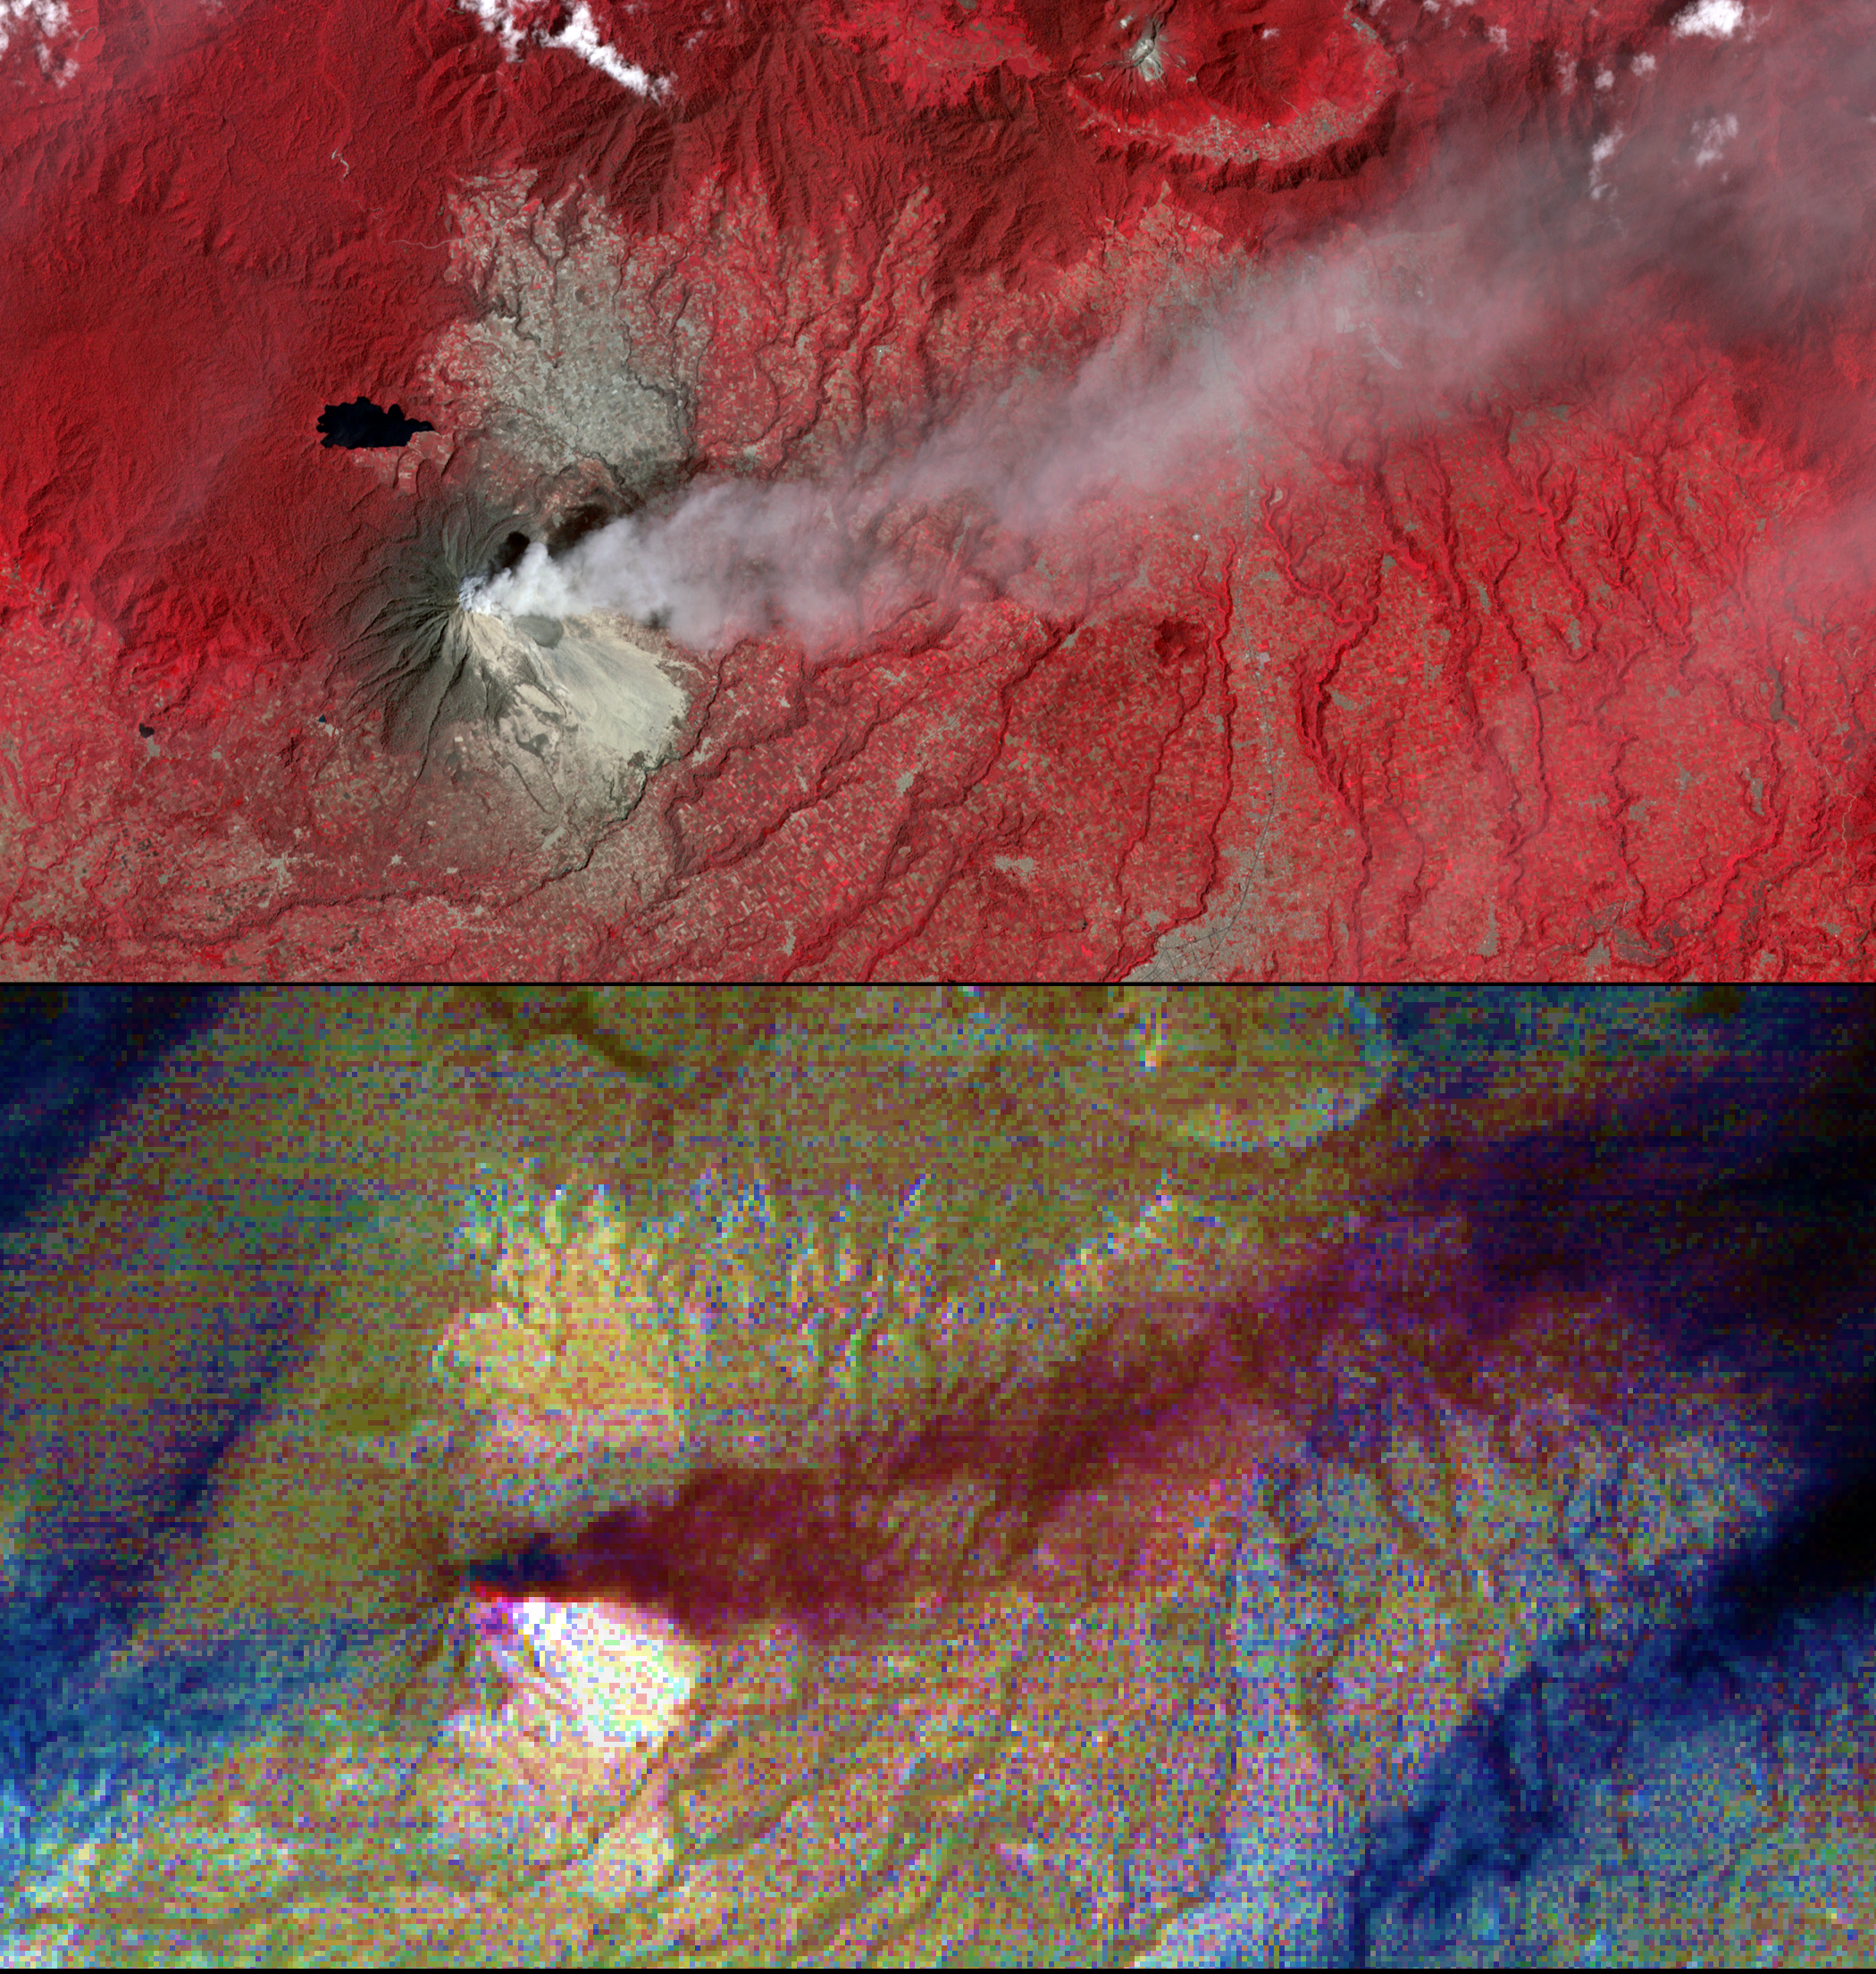

Angry Indonesian Volcano Imaged by NASA Spacecraft

Mount Sinabung is a stratovolcano located in Indonesia. In late 2013, a lava dome formed on the summit. In early January 2014, the volcano erupted, and it erupted again in early February. Tall ash columns deposited material over a wide area; pyroclastic flows rumbled down the volcano’s slopes,engulfing villages and resulting in fatalities.

On Feb. 10, 2014, the Advanced Spaceborne Thermal Emission and Reflection Radiometer (ASTER) instrument on NASA’s Terra spacecraft captured an image of Sinabung: the top image depicts vegetation in red; an ash plume is light gray streaming eastward from the summit; light-colored areas on the southeast flank are pyroclastic and ash deposits. The bottom image is a composite of ASTER thermal infrared bands: the plume is in purple, indicating that its composition is mostly ash; the white triangular area is hotter than the surrounding materials; blue streaks are water clouds. The images cover an area of 10.3 by 19.6 miles (16.5 by 31.5 kilometers), and are centered at 3.2 degrees north, 98.4 degrees east.

With its 14 spectral bands from the visible to the thermal infrared wavelength region and its high spatial resolution of 15 to 90 meters (about 50 to 300 feet), ASTER images Earth to map and monitor the changing surface of our planet. ASTER is one of five Earth-observing instruments launched Dec. 18, 1999, on Terra. The instrument was built by Japan’s Ministry of Economy, Trade and Industry. A joint U.S./Japan science team is responsible for validation and calibration of the instrument and data products.

The broad spectral coverage and high spectral resolution of ASTER provides scientists in numerous disciplines with critical information for surface mapping and monitoring of dynamic conditions and temporal change. Example applications are: monitoring glacial advances and retreats; monitoring potentially active volcanoes; identifying crop stress; determining cloud morphology and physical properties; wetlands evaluation; thermal pollution monitoring; coral reef degradation; surface temperature mapping of soils and geology; and measuring surface heat balance.

The U.S. science team is located at NASA’s Jet Propulsion Laboratory, Pasadena, Calif. The Terra mission is part of NASA’s Science Mission Directorate, Washington, D.C.

Credit: NASA/GSFC/METI/ERSDAC/JAROS, and U.S./Japan ASTER Science Team